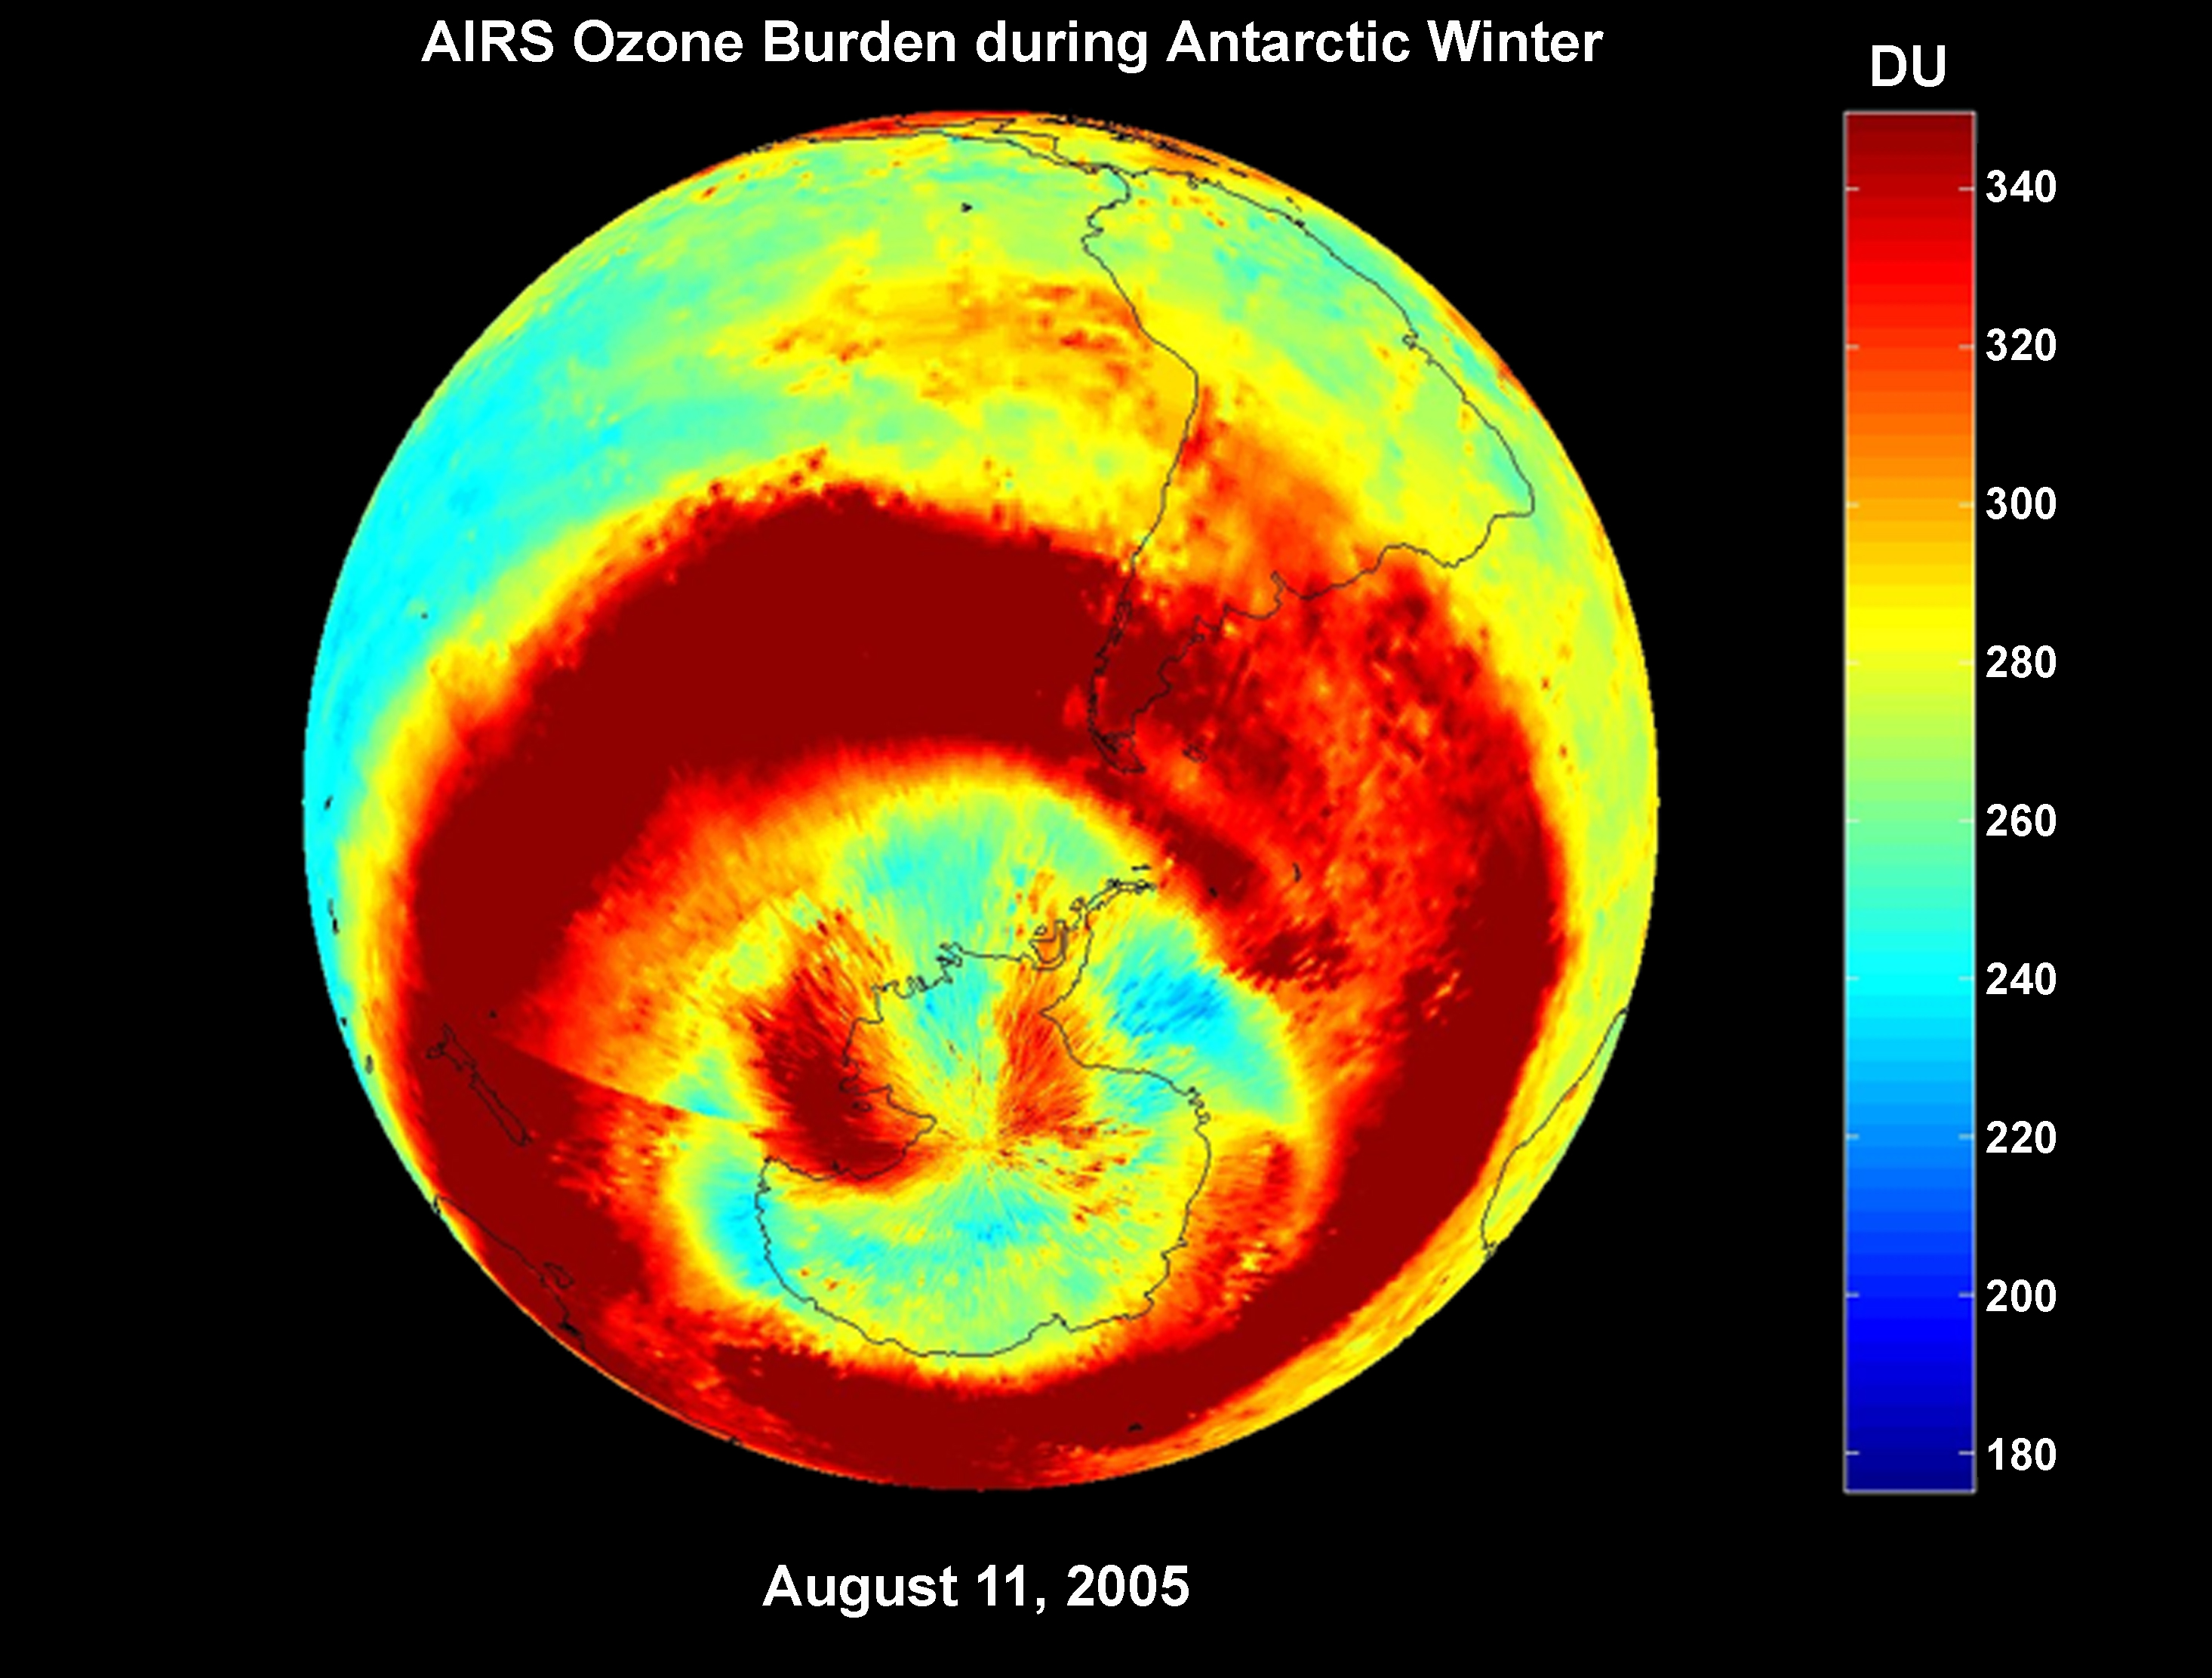

AIRS Ozone Burden During Antarctic Winter: Time Series from 8/1/2005 to 9/30/2005

AIRS Ozone Burden During Antarctic Winter

AIRS provides a daily global 3-dimensional view of Earth’s ozone layer. Since AIRS observes in the thermal infrared spectral range, it also allows scientists to view from space the Antarctic ozone hole for the first time continuously during polar winter. This image sequence captures the intensification of the annual ozone hole in the Antarctic Polar Vortex.

About AIRS
The Atmospheric Infrared Sounder, AIRS, in conjunction with the Advanced Microwave Sounding Unit, AMSU, senses emitted infrared and microwave radiation from Earth to provide a three-dimensional look at Earth’s weather and climate. Working in tandem, the two instruments make simultaneous observations all the way down to Earth’s surface, even in the presence of heavy clouds. With more than 2,000 channels sensing different regions of the atmosphere, the system creates a global, three-dimensional map of atmospheric temperature and humidity, cloud amounts and heights, greenhouse gas concentrations, and many other atmospheric phenomena. Launched into Earth orbit in 2002, the AIRS and AMSU instruments fly onboard NASA’s Aqua spacecraft and are managed by NASA’s Jet Propulsion Laboratory in Pasadena, Calif., under contract to NASA. JPL is a division of the California Institute of Technology in Pasadena.

Credit: NASA/JPL